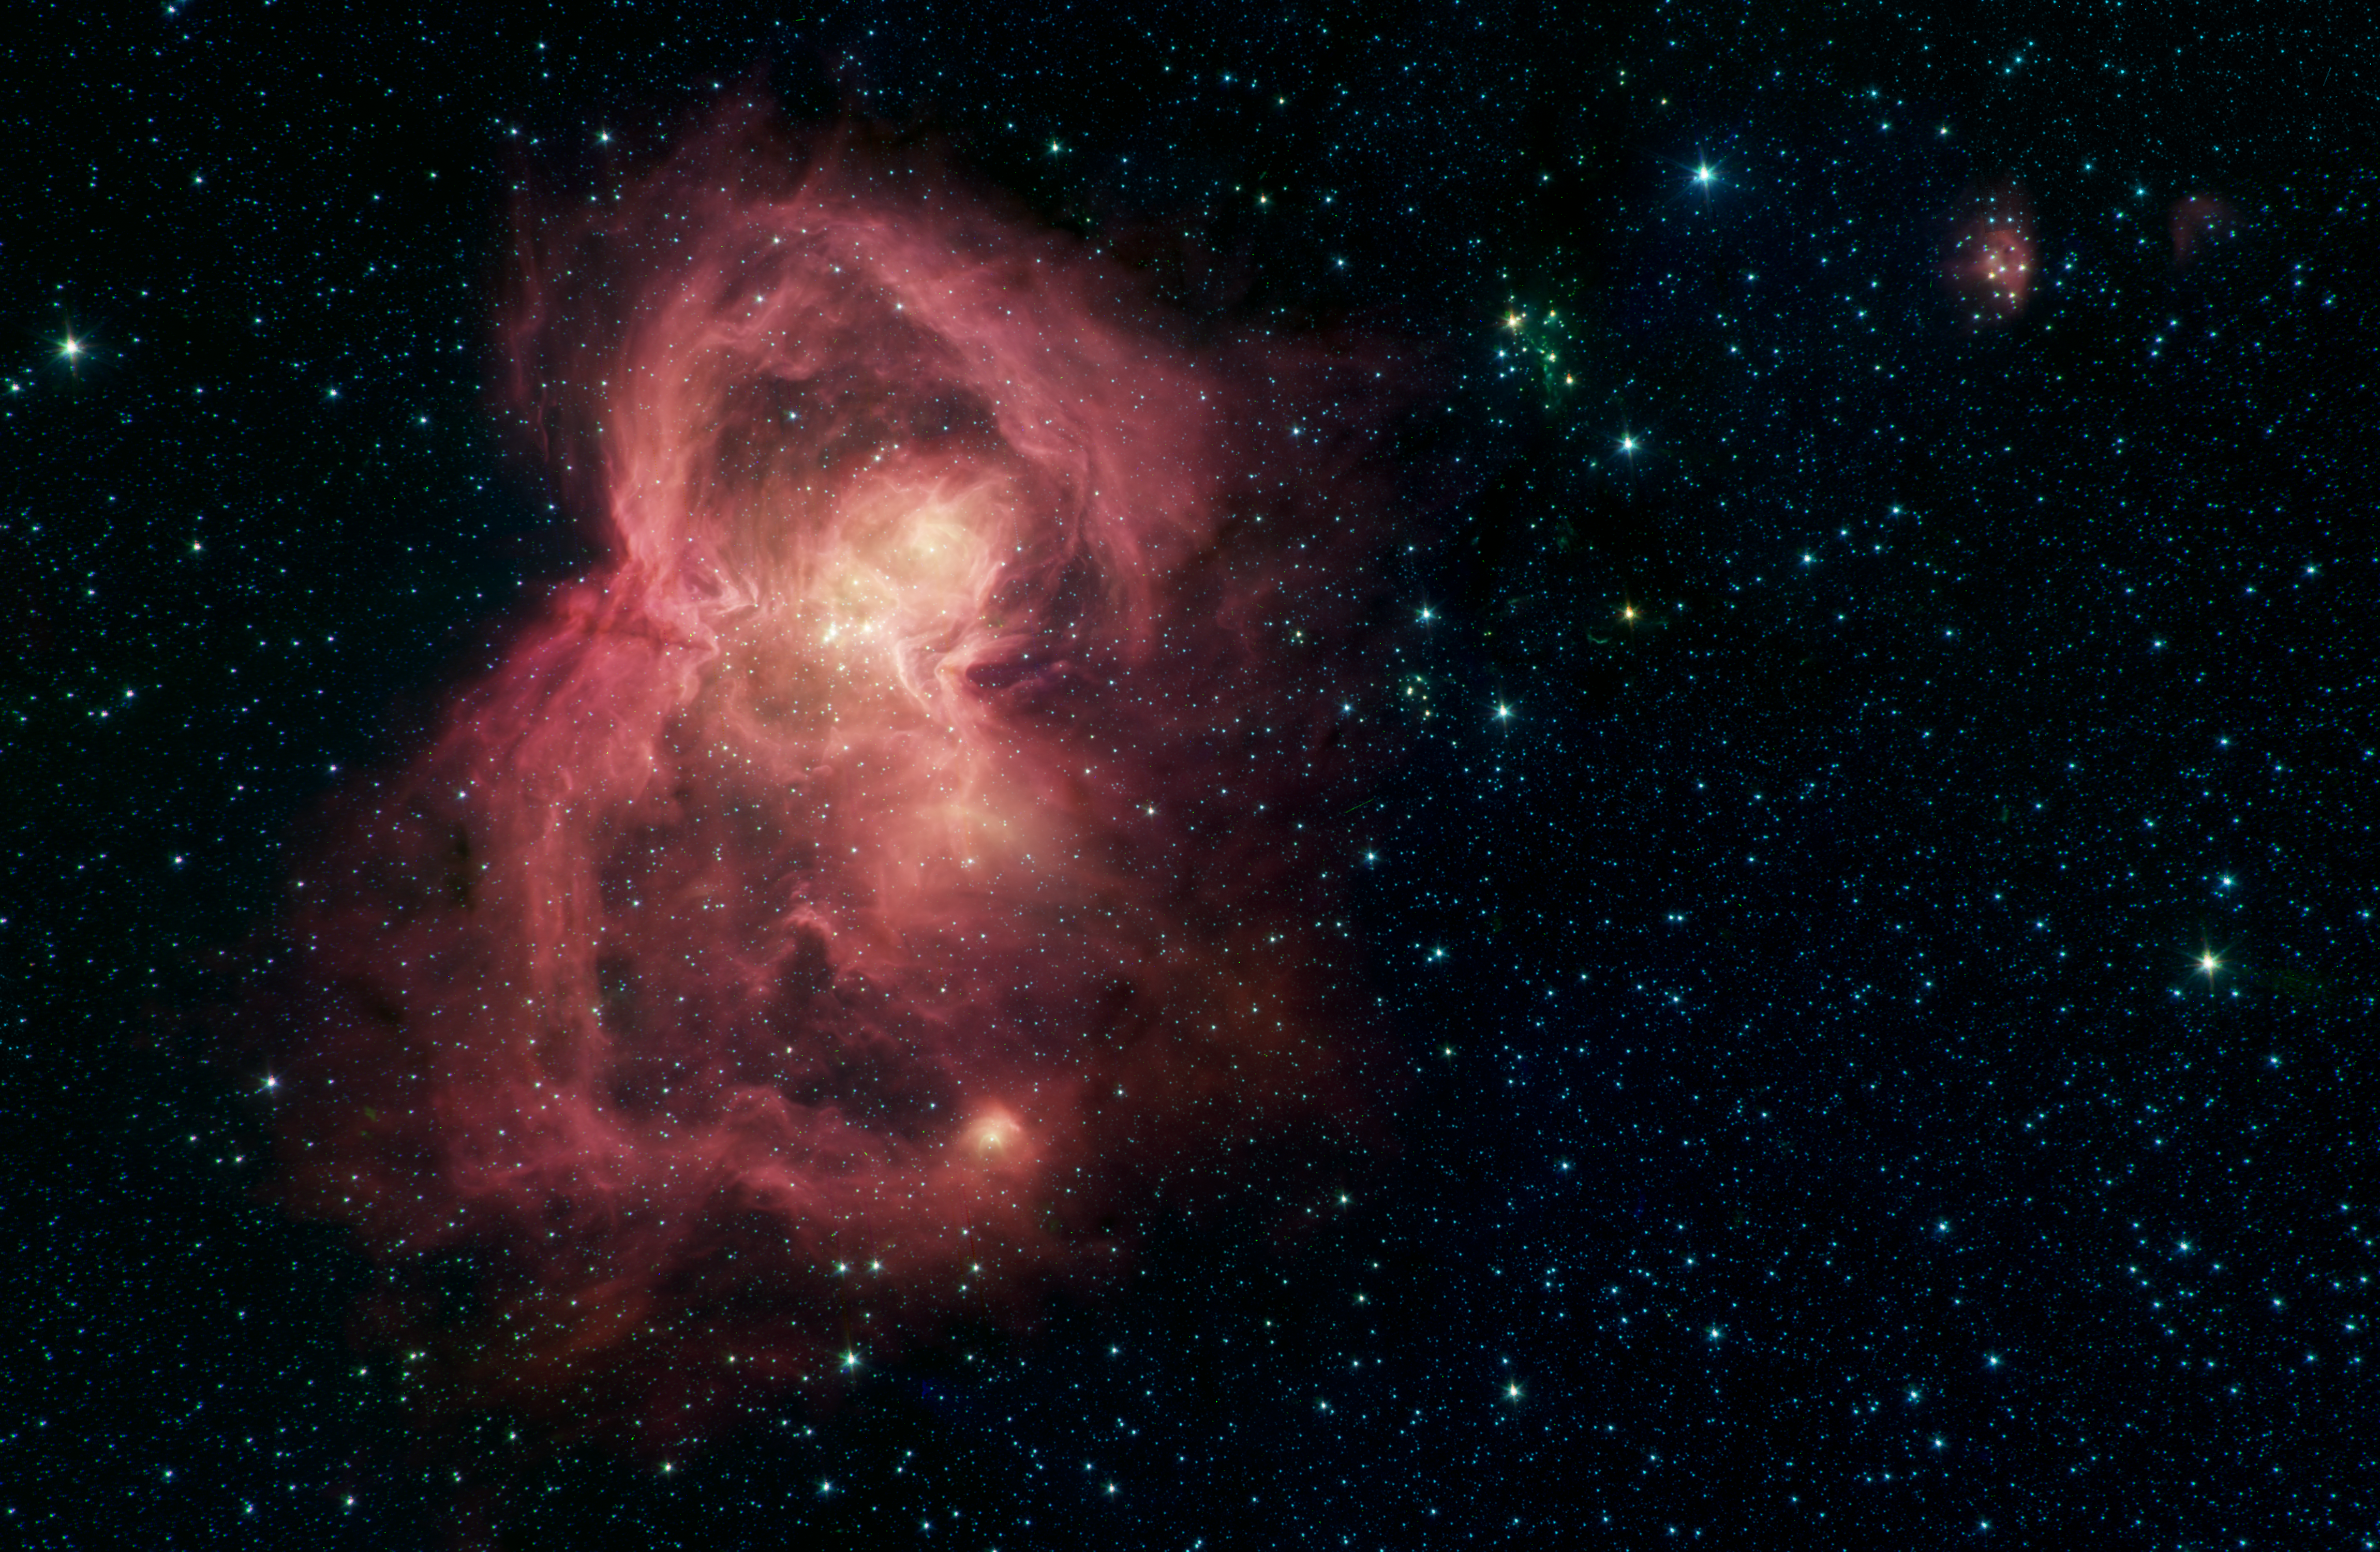

Space Butterfly

What looks like a red butterfly in space is in reality a nursery for hundreds of baby stars, revealed in this infrared image from NASA's Spitzer Space Telescope. Officially named W40, the butterfly is a nebula - a giant cloud of gas and dust in space where new stars may form. The butterfly's two "wings" are giant bubbles of hot, interstellar gas blowing from the hottest, most massive stars in this region.

The material that forms W40's wings was ejected from a dense cluster of stars that lies between the wings in the image. The hottest, most massive of these stars, W40 IRS 1a, lies near the center of the star cluster.

W40 is about 1,400 light-years from the Sun, about the same distance as the well-known Orion nebula, although the two are almost 180 degrees apart in the sky. They are two of the nearest regions in which massive stars - with masses upwards of 10 times that of the Sun - have been observed to be forming.

The W40 star-forming region was observed as part of a Spitzer Legacy Survey, and the resulting mosaic image was published as part of the MYStIX (Massive Young stellar clusters Study in Infrared and X-rays) survey of young stellar objects.

The Spitzer picture is composed of four images taken with the telescope's Infrared Array Camera (IRAC) in different wavelengths of infrared light: 3.6, 4.5, 5.8 and 8.0 m (shown as blue, green, orange and red). Organic molecules made of carbon and hydrogen, called polycyclic aromatic hydrocarbons (PAHs), are excited by interstellar radiation and become luminescent at wavelengths near 8.0 microns, giving the nebula its reddish features. Stars are brighter at the shorter wavelengths, giving them a blue tint. Some of the youngest stars are surrounded by dusty disks of material, which glow with a yellow or red hue.

NASA's Jet Propulsion Laboratory, Pasadena, California, manages the Spitzer Space Telescope mission for NASA's Science Mission Directorate, Washington. Science operations are conducted at the Spitzer Science Center at Caltech in Pasadena, California. Spacecraft operations are based at Lockheed Martin Space Systems Company, Littleton, Colorado. Data are archived at the Infrared Science Archive housed at the Infrared Processing and Analysis Center at Caltech. Caltech manages JPL for NASA.

Credit: NASA/JPL-Caltech